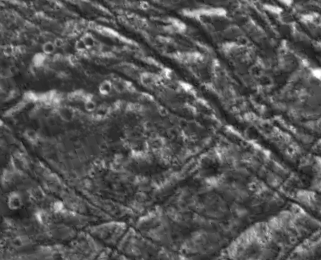

Ganymede Groove Lanes

An ancient dark terrain surface is cut by orthogonal sets of fractures on Jupiter’s moon Ganymede. Subdued pits visible on unbroken blocks are the remnants of impact craters which have degraded with time. Across the top of the image, a line of these subdued pits may have been a chain of craters which are now cut apart by the northwest to southeast trending fractures. North is to the top. Younger craters appear as bright circles. The fractures in this image range from less than 100 meters (328 feet) to over a kilometer (0.62 miles) in width. They display bright walls where cleaner ice may be exposed, and deposits of dark material fill their floors. This 27 by 22 kilometer (17 by 14 mile) image of northern Marius Regio was obtained on September 6, 1996 by NASA’s Galileo spacecraft at a resolution of 85 meters (278 feet) per picture element (pixel).

The Jet Propulsion Laboratory, Pasadena, CA manages the Galileo mission for NASA’s Office of Space Science, Washington, DC. JPL is an operating division of California Institute of Technology (Caltech).

Credit: NASA/JPL/Brown University